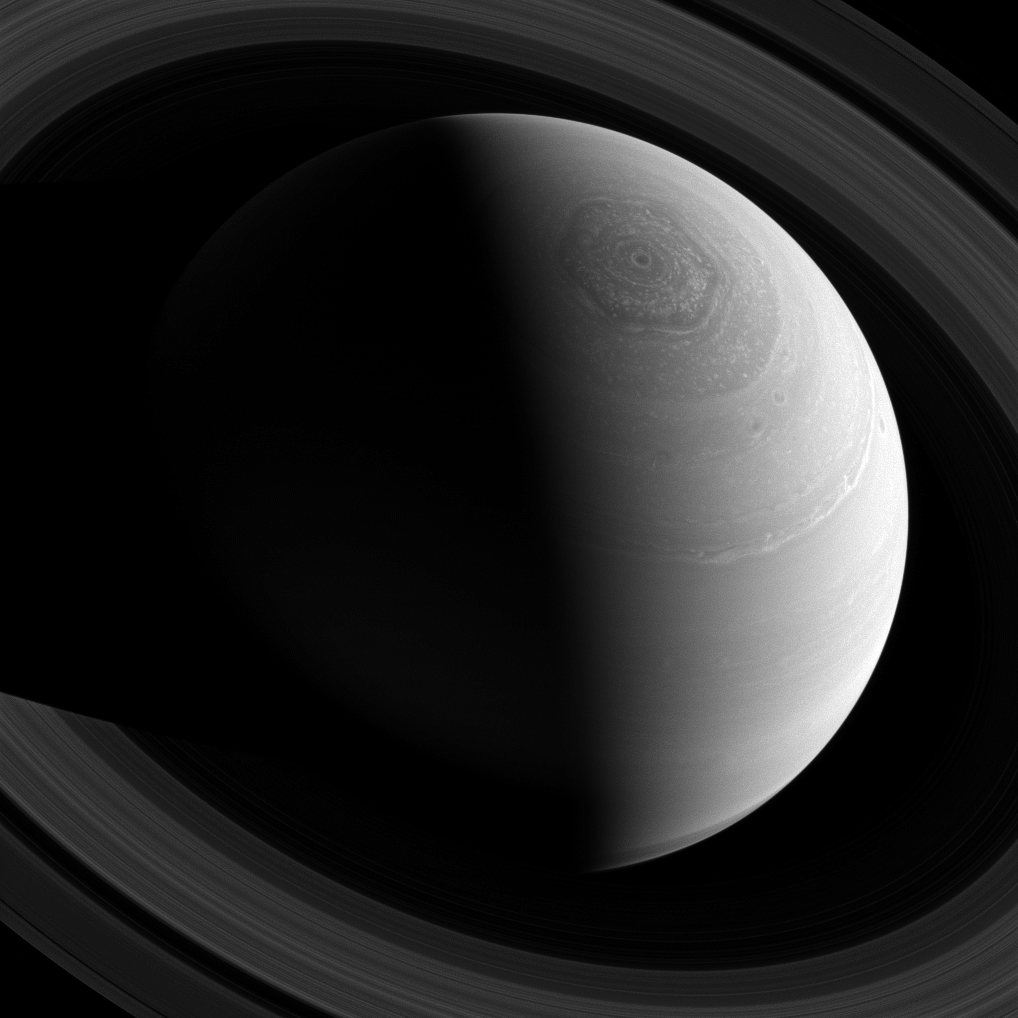

Round and Round

Just as Saturn’s famous hexagonal shaped jet stream encircles the planet’s north pole, the rings encircle the planet, as seen from Cassini’s position high above. Around and around everything goes!

This view looks toward the sunlit side of the rings from about 43 degrees above the ringplane. The image was taken with the Cassini spacecraft wide-angle camera on Nov. 23, 2013 using a spectral filter that preferentially admits wavelengths of near-infrared light centered at 752 nanometers.

The view was obtained at a distance of approximately 1.6 million miles (2.5 million kilometers) from Saturn and at a Sun-Saturn-spacecraft, or phase, angle of 97 degrees. Image scale is 93 miles (150 kilometers) per pixel.

The Cassini-Huygens mission is a cooperative project of NASA, the European Space Agency and the Italian Space Agency. The Jet Propulsion Laboratory, a division of the California Institute of Technology in Pasadena, manages the mission for NASA’s Science Mission Directorate, Washington, D.C. The Cassini orbiter and its two onboard cameras were designed, developed and assembled at JPL. The imaging operations center is based at the Space Science Institute in Boulder, Colo.

Credit: NASA/JPL-Caltech/Space Science Institute